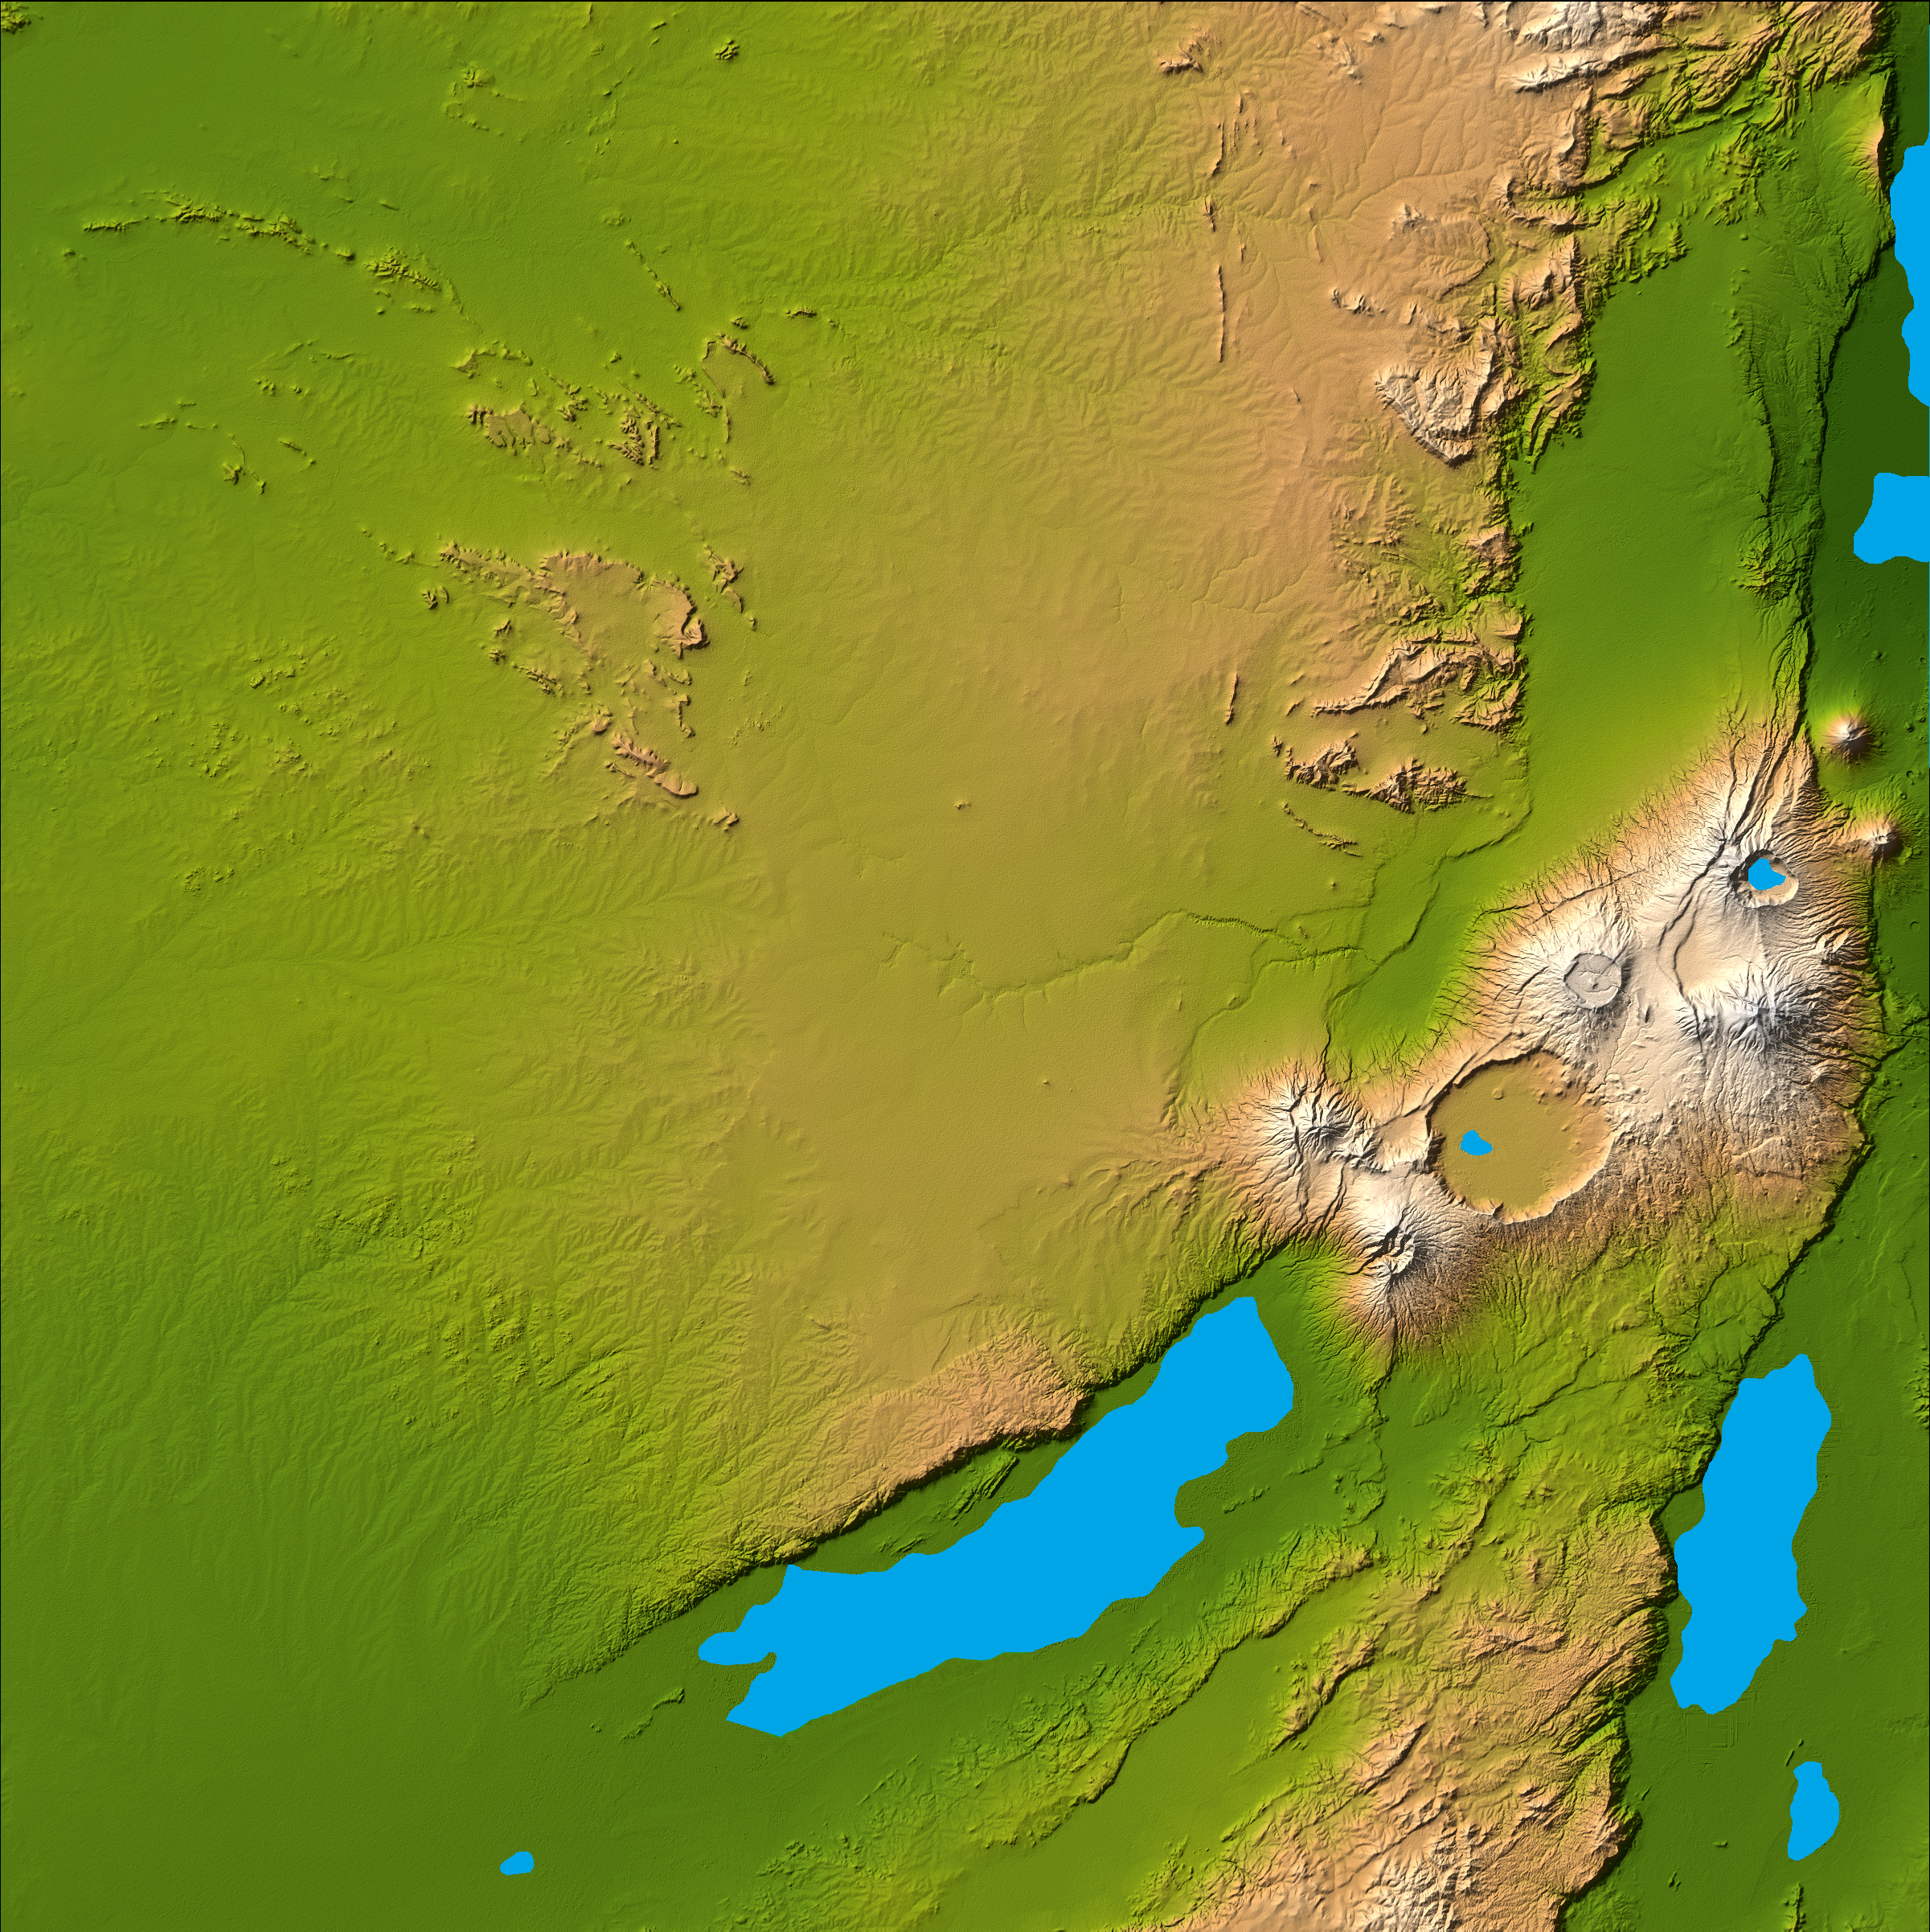

Olduvai Gorge, Shaded Relief and Colored Height

Three striking and important areas of Tanzania in eastern Africa are shown in this color-coded shaded relief image from the Shuttle Radar Topography Mission. The largest circular feature in the center right is the caldera, or central crater, of the extinct volcano Ngorongoro. It is surrounded by a number of smaller volcanoes, all associated with the Great Rift Valley, a geologic fault system that extends for about 4,830 kilometers (2,995 miles) from Syria to central Mozambique.

Ngorongoro’s caldera is 22.5 kilometers (14 miles) across at its widest point and is 610 meters (2,000 feet) deep. Its floor is very level, holding a lake fed by streams running down the caldera wall. It is part of the Ngorongoro Conservation Area and is home to over 75,000 animals. The lakes south of the crater are Lake Eyasi and Lake Manyara, also part of the conservation area.

The relatively smooth region in the upper left of the image is the Serengeti National Park, the largest in Tanzania. The park encompasses the main part of the Serengeti ecosystem, supporting the greatest remaining concentration of plains game in Africa including more than 3,000,000 large mammals. The animals roam the park freely and in the spectacular migrations, huge herds of wild animals move to other areas of the park in search of greener grazing grounds (requiring over 4,000 tons of grass each day) and water.

The faint, nearly horizontal line near the center of the image is Olduvai Gorge, made famous by the discovery of remains of the earliest humans to exist. Between 1.9 and 1.2 million years ago a salt lake occupied this area, followed by the appearance of fresh water streams and small ponds. Exposed deposits show rich fossil fauna, many hominid remains and items belonging to one of the oldest stone tool technologies, called Olduwan. The time span of the objects recovered dates from 2,100,000 to 15,000 years ago.

Two visualization methods were combined to produce the image: shading and color coding of topographic height. The shade image was derived by computing topographic slope in the northwest-southeast direction, so that northwest slopes appear bright and southeast slopes appear dark. Color coding is directly related to topographic height, with green at the lower elevations, rising through yellow and tan, to white at the highest elevations.

Elevation data used in this image were acquired by the Shuttle Radar Topography Mission aboard the Space Shuttle Endeavour, launched on Feb. 11, 2000. SRTM used the same radar instrument that comprised the Spaceborne Imaging Radar-C/X-Band Synthetic Aperture Radar (SIR-C/X-SAR) that flew twice on the Space Shuttle Endeavour in 1994. SRTM was designed to collect 3-D measurements of the Earth’s surface. To collect the 3-D data, engineers added a 60-meter (approximately 200-foot) mast, installed additional C-band and X-band antennas, and improved tracking and navigation devices. The mission is a cooperative project between NASA, the National Geospatial-Intelligence Agency (NGA) of the U.S. Department of Defense and the German and Italian space agencies. It is managed by NASA’s Jet Propulsion Laboratory, Pasadena, Calif., for NASA’s Earth Science Enterprise, Washington, D.C.

Location: 3 degrees south latitude, 35 degrees east longitude
Orientation: North toward the top, Mercator projection
Size: 223 by 223 kilometers (138 by 138 miles)
Image Data: shaded and colored SRTM elevation model
Date Acquired: February 2000

Credit: NASA/JPL/NIMA